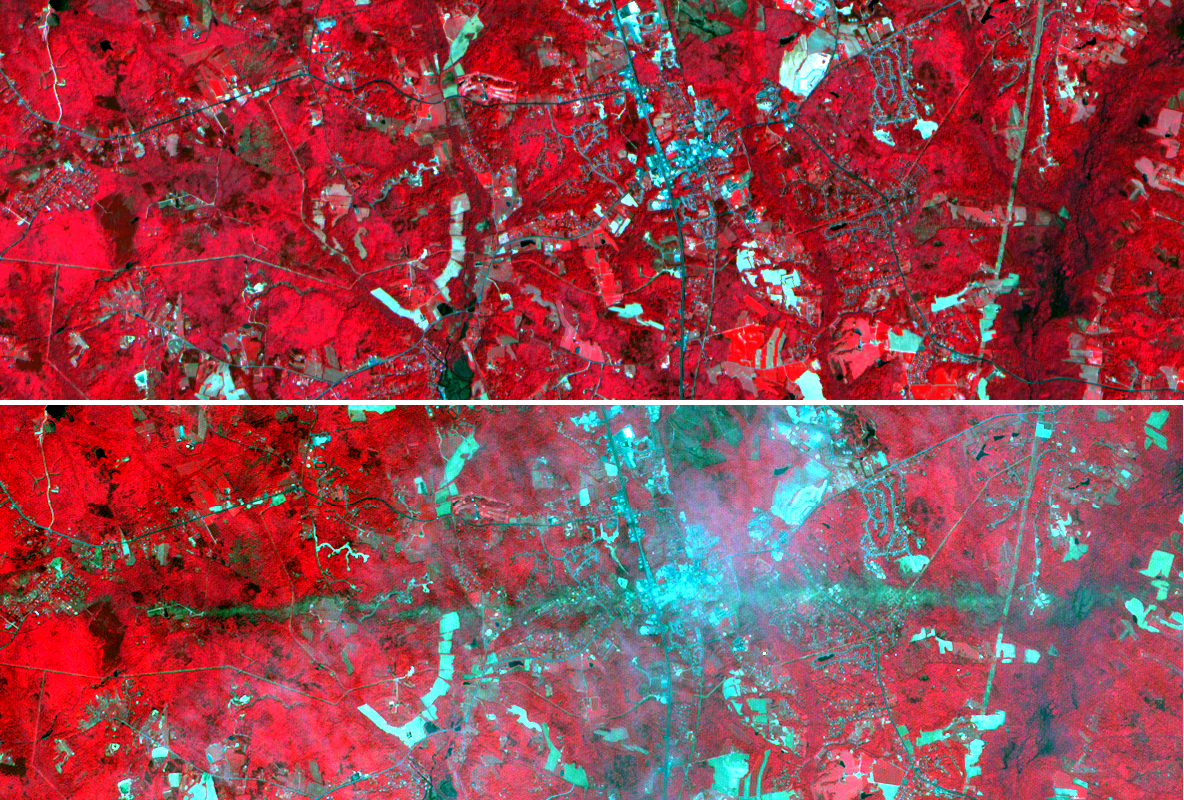

La Plata, Maryland

On Sunday, April 28, a category F5 tornado cut an East-West path through La Plata, Maryland, killing 5 and injuring more than 100. These two images acquired by NASA’s Terra satellite Advanced Spaceborne Thermal Emission and Reflection Radiometer (ASTER) show a 6-by-17.8-kilometer (3.7-by-11.1-mile) area centered on the town. The top image was acquired on May 12, 2001, and the bottom on May 3, 2002. The bands used for the image portray vegetation in red, and bare fields and urban areas in blue-green. The dark turquoise swath cutting across the 2002 image is the track of the tornado, where the vegetation was ripped up and removed.

With its 14 spectral bands from the visible to the thermal infrared wavelength region, and its high spatial resolution of 15 to 90 meters (about 50 to 300 feet), ASTER will image Earth for the next six years to map and monitor the changing surface of our planet.

ASTER is one of five Earth-observing instruments launched December 18, 1999, on NASA’s Terra satellite. The instrument was built by Japan’s Ministry of Economy, Trade and Industry. A joint U.S./Japan science team is responsible for validation and calibration of the instrument and the data products. Dr. Anne Kahle at NASA’s Jet Propulsion Laboratory, Pasadena, Calif., is the U.S. science team leader; Bjorn Eng of JPL is the project manager. The Terra mission is part of NASA’s Earth Science Enterprise, a long-term research effort dedicated to understanding and protecting our home planet. Through the study of Earth, NASA will help to provide sound science to policy and economic decision makers so as to better life here, while developing the technologies needed to explore the universe and search for life beyond our home planet.

The broad spectral coverage and high spectral resolution of ASTER will provide scientists in numerous disciplines with critical information for surface mapping and monitoring dynamic conditions and temporal change. Example applications are: monitoring glacial advances and retreats; monitoring potentially active volcanoes; identifying crop stress; determining cloud morphology and physical properties; evaluating wetlands; monitoring thermal pollution; monitoring coral reef degradation; mapping surface temperatures of soils and geology; and measuring surface heat balance.

Size: 6 by 17.8 kilometers (3.7 x 11.1 miles)
Location: 38.4 degrees North latitude, 77.1 degrees West longitude
Orientation: North at top
Image Data: ASTER bands 1, 2 and 3
Original Data Resolution: 15 meters (49.2 feet)
Dates Acquired: May 12, 2001 and May 3, 2002

Credit: NASA/GSFC/METI/ERSDAC/JAROS, and U.S./Japan ASTER Science Team